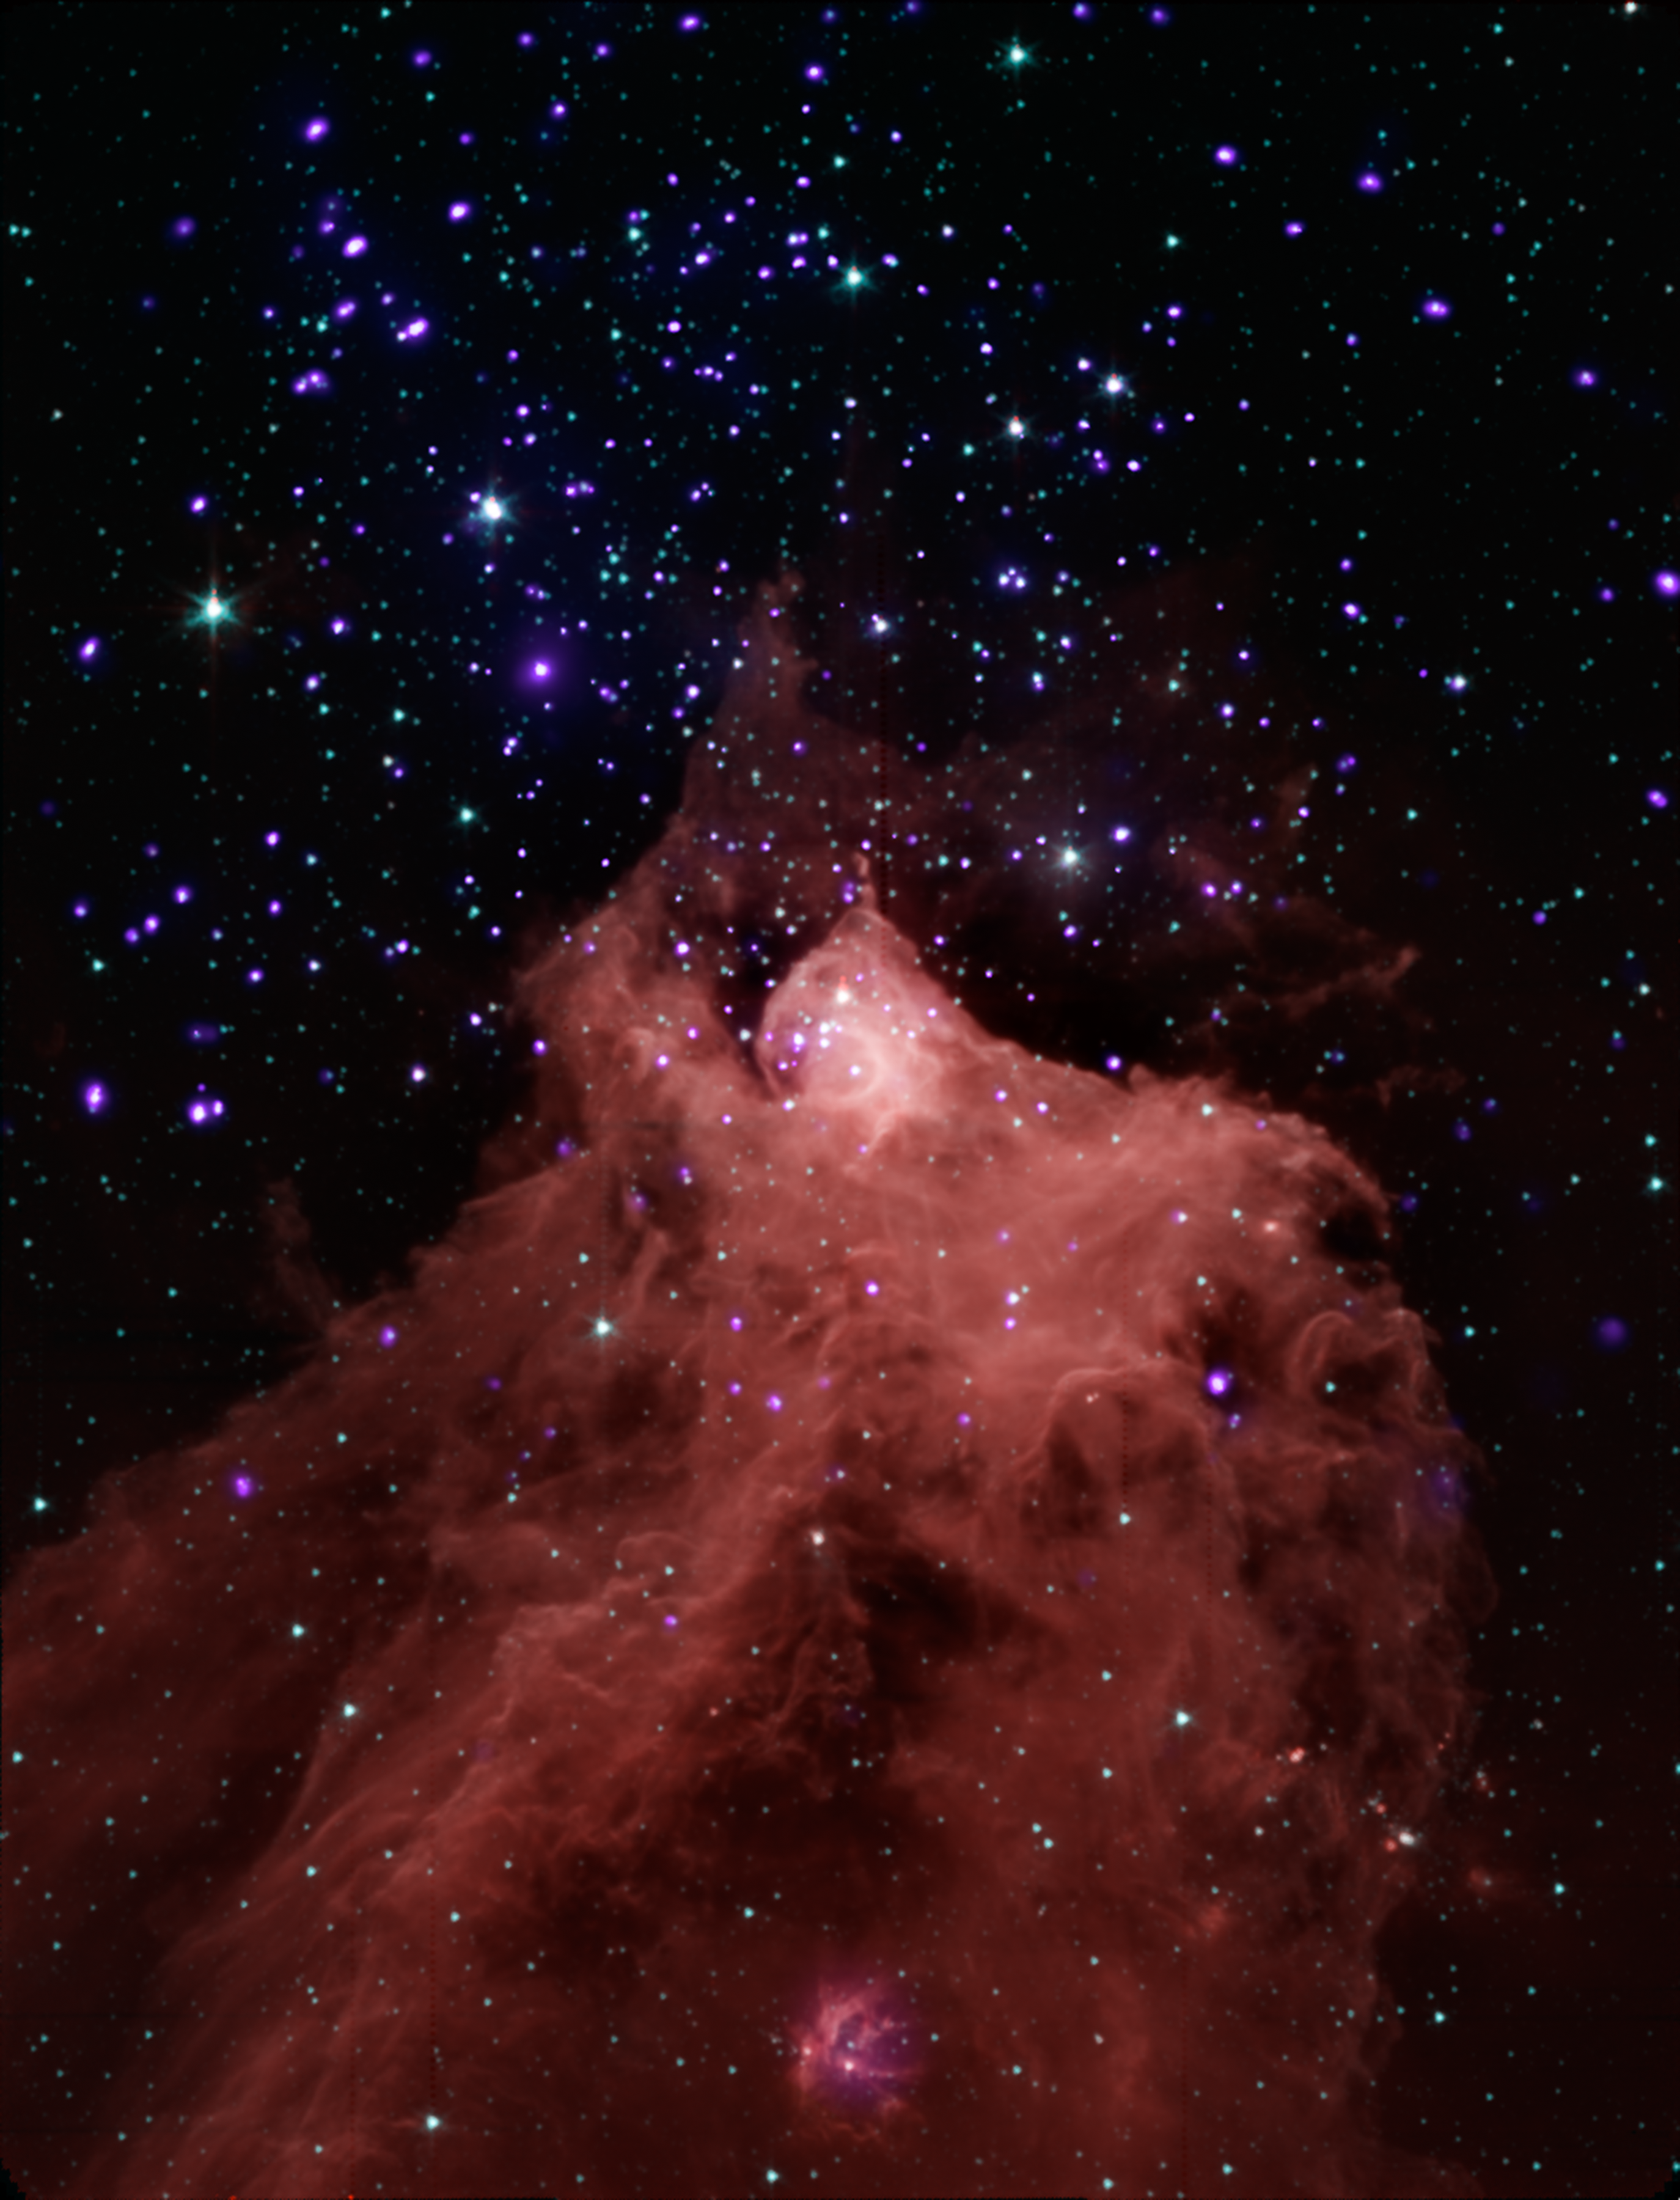

Trigger-Happy Cloud

This composite image, combining data from NASA's Chandra X-ray Observatory and Spitzer Space Telescope shows the star-forming cloud Cepheus B, located in our Milky Way galaxy about 2,400 light years from Earth. A molecular cloud is a region containing cool interstellar gas and dust left over from the formation of the galaxy and mostly

contains molecular hydrogen. The Spitzer data, in red, green and blue shows the molecular cloud (in the bottom part of the image) plus young stars in and around Cepheus B, and the Chandra data in violet shows the young stars in the field.

The Chandra observations allowed the astronomers to pick out young stars within and near Cepheus B, identified by their strong X-ray emission. The Spitzer data showed whether the young stars have a so-called "protoplanetary" disk around them. Such disks only exist in very young systems where planets are still forming, so their presence is an

indication of the age of a star system.

These data provide an excellent opportunity to test a model for how stars form. The new study suggests that star formation in Cepheus B is mainly triggered by radiation from one bright, massive star (HD 217086) outside the molecular cloud. According to the particular model of triggered star formation that was tested -- called the radiation-

driven implosion model -- radiation from this massive star drives a compression wave into the cloud triggering star formation in the interior, while evaporating the cloud's outer layers.

Different types of triggered star formation have been observed in other environments. For example, the formation of our solar system was thought to have been triggered by a supernova explosion. In the star-forming region W5, a "collect-and-collapse" mechanism is thought to apply, where shock fronts generated by massive stars sweep up material

as they progress outwards. Eventually the accumulated gas becomes dense enough to collapse and form hundreds of stars. The radiation-driven implosion model mechanism is also thought to be responsible for the formation of dozens of stars in W5. The main cause of star formation that does not involve triggering is where a cloud of gas cools, gravity gets the upper hand, and the cloud falls in on itself.

Credit: NASA/CXC/JPL-Caltech/PSU/CfA